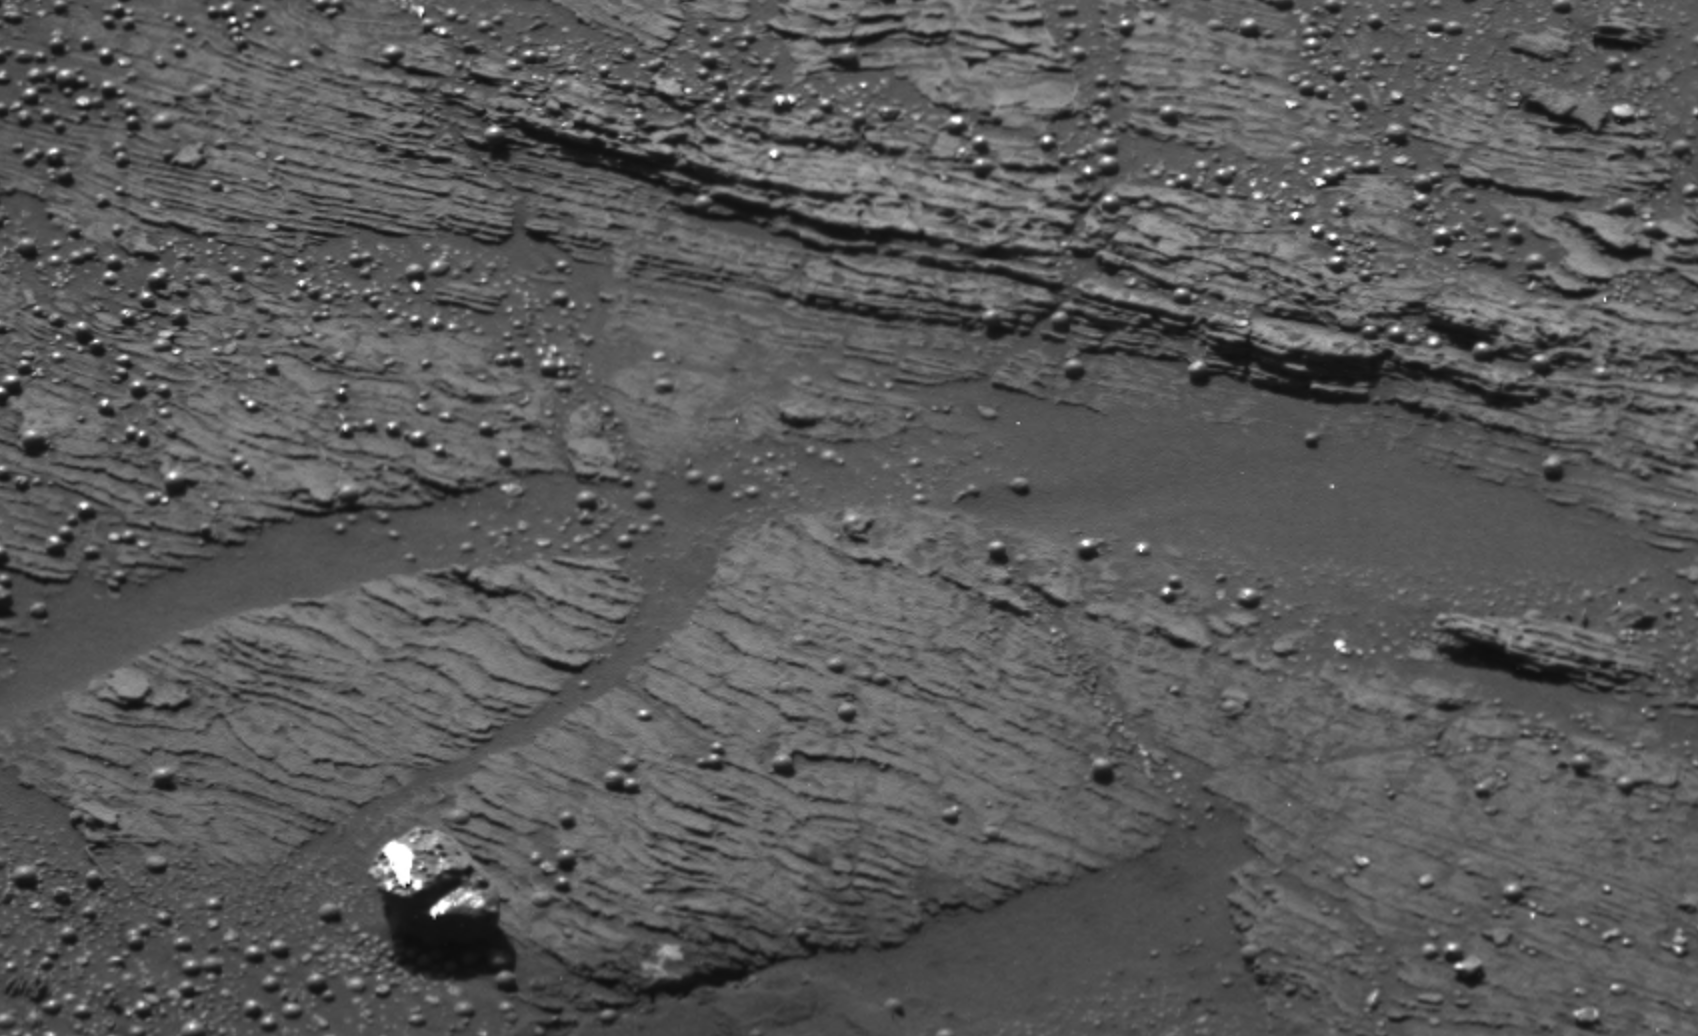

Signs of Soft-Sediment Deformation at “Slickrock”

Geological examination of bedding textures indicates three stratigraphic units in an area called “Slickrock” located in the martian rock outcrop that NASA’s Opportunity examined for several weeks.This is an image Opportunity took from a distance of 2.1 meters (6.9 feet) during the rover’s 45th sol on Mars (March 10, 2004) and shows a scour surface or ripple trough lamination. These features are consistent with sedimentation on a moist surface where wind-driven processes may also have occurred.

Figure 1

In Figure 1, interpretive blue lines indicate boundaries between the units. The upper blue line may coincide with a scour surface. The lower and upper units have features suggestive of ripples or early soft-sediment deformation. The central unit is dominated by fine, parallel stratification, which could have been produced by wind-blown ripples.

Figure 2

In Figure 2, features labeled with red letters are shown in an enlargement of portions of the image. “A” is a scour surface characterized by truncation of the underlying fine layers, or laminae. “B” is a possible soft-sediment buckling characterized by a “teepee” shaped structure. “C” shows a possible ripple beneath the arrow and a possible ripple cross-lamination to the left of the arrow, along the surface the arrow tip touches. “D” is a scour surface or ripple trough lamination. These features are consistent with sedimentation on a moist surface where wind-driven processes may also have occurred.

Credit: NASA/JPL/Cornell